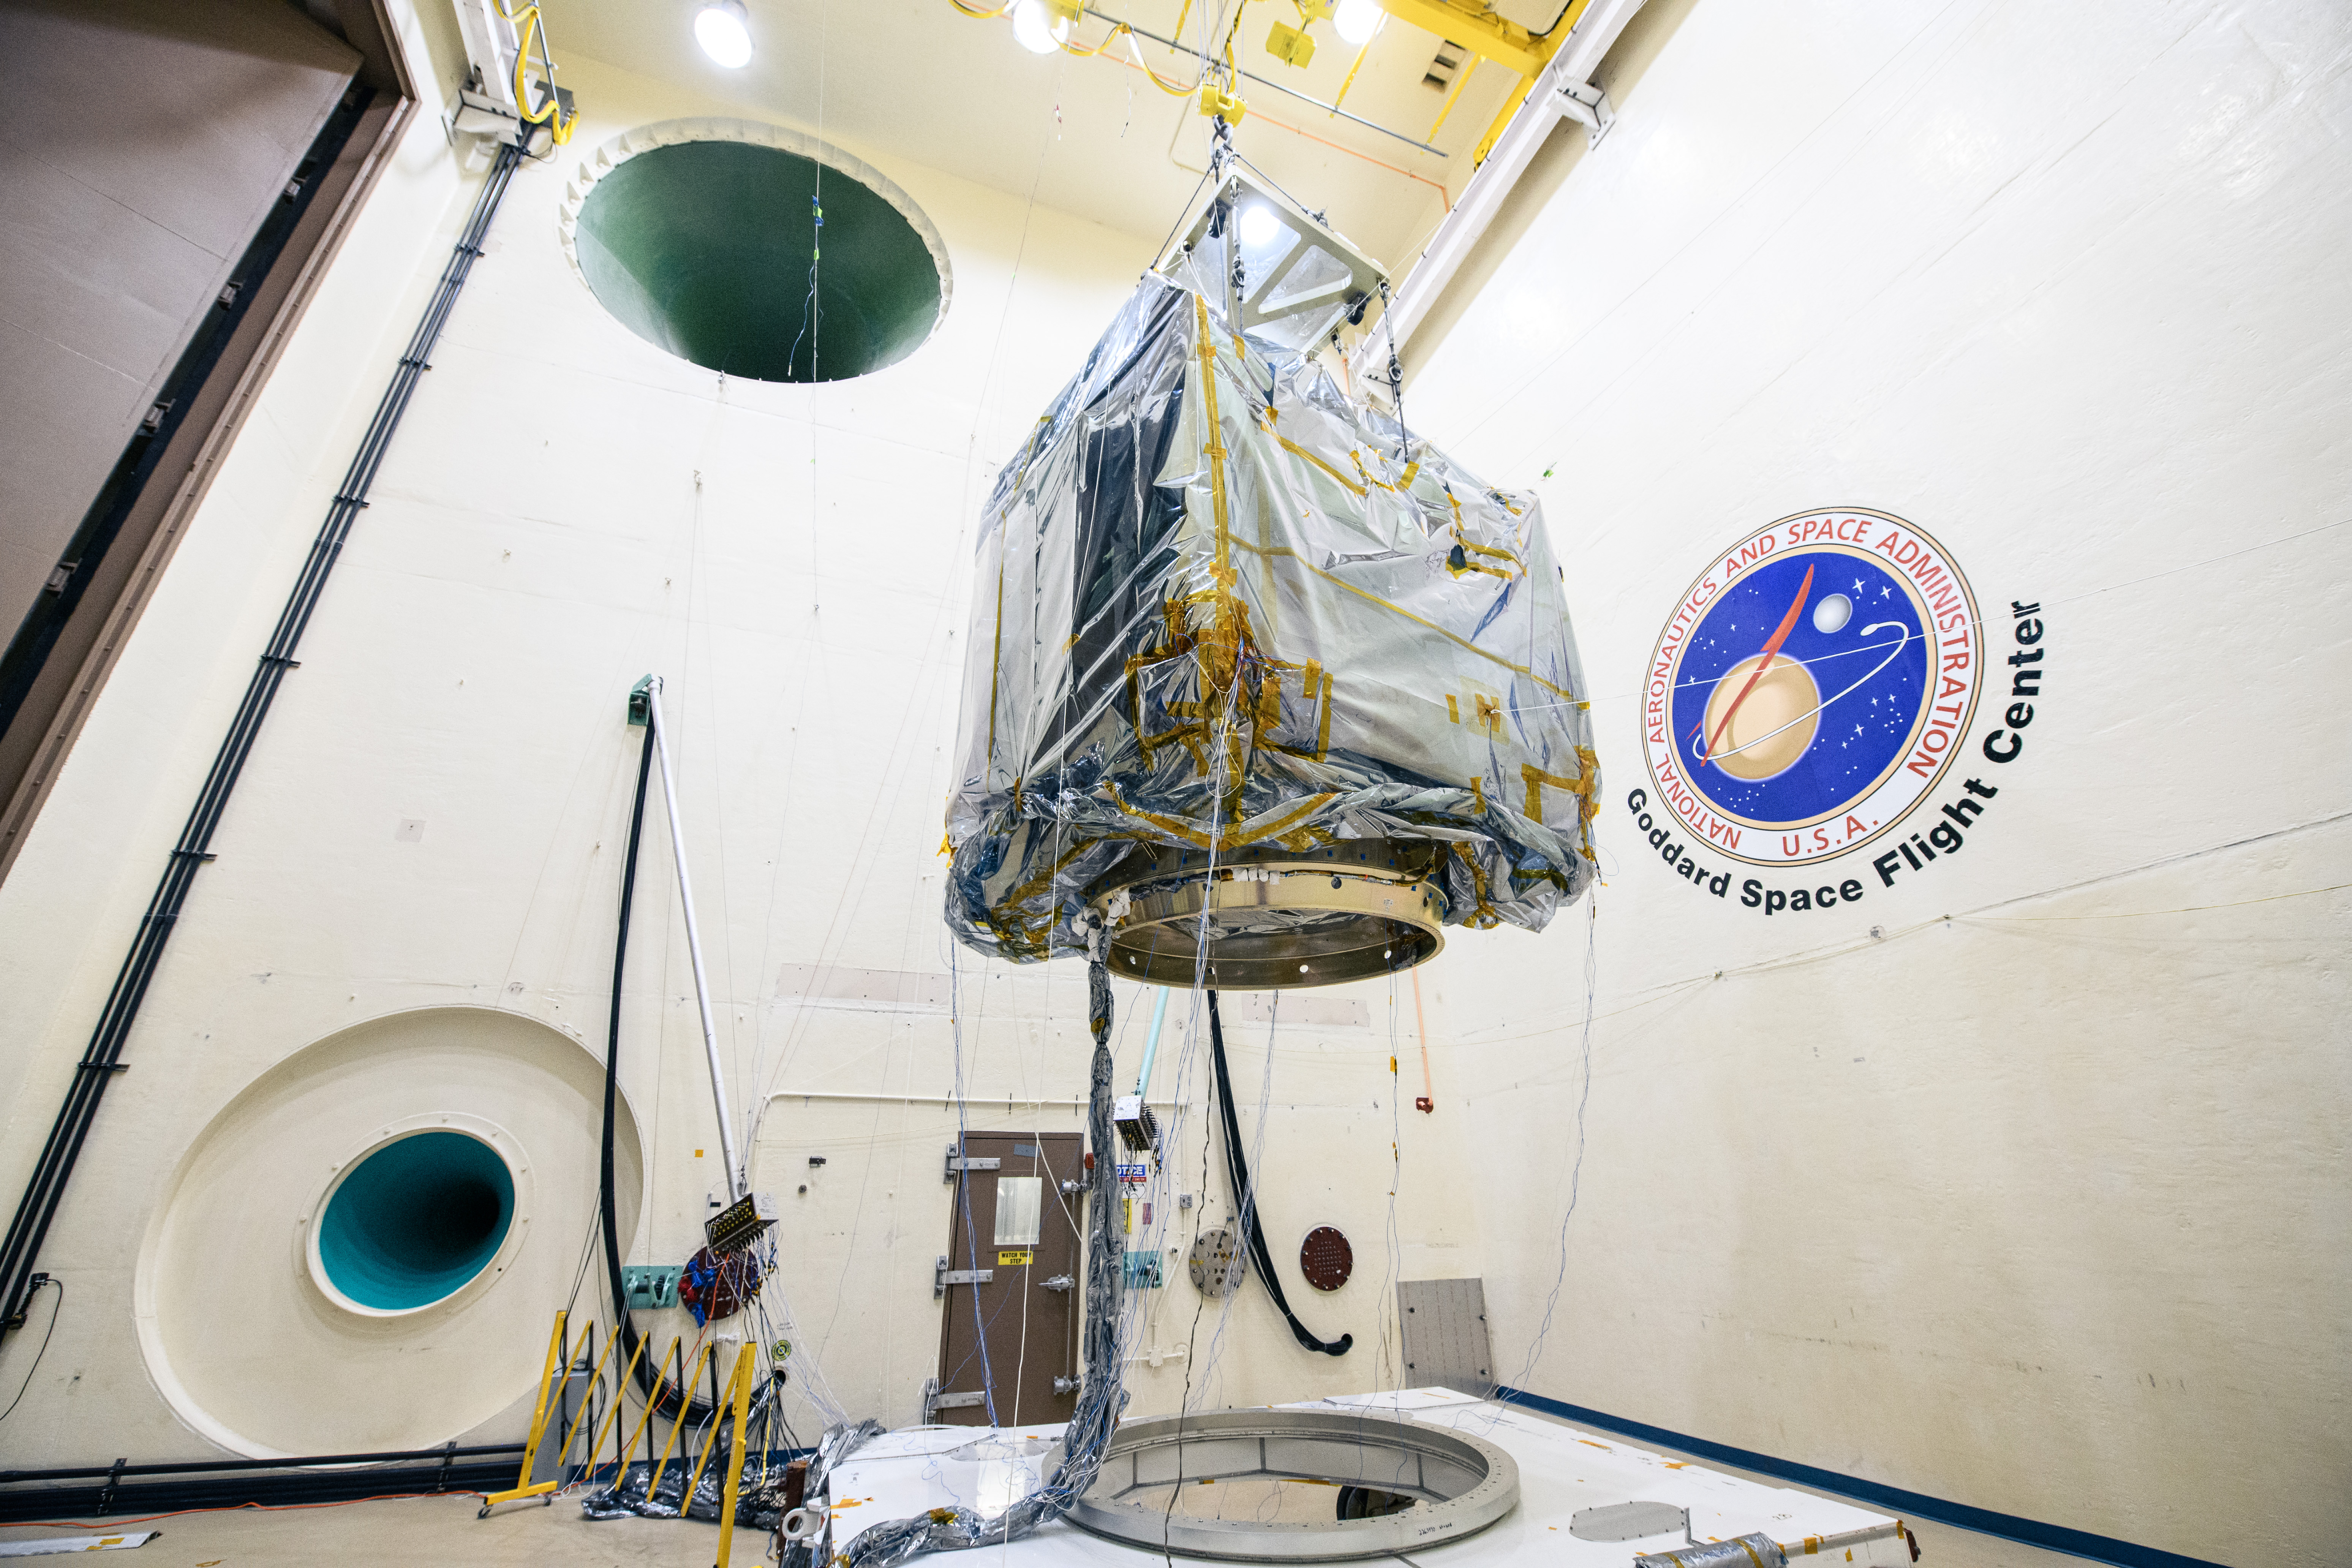

The Plankton, Aerosol, Cloud, ocean Ecosystem (PACE) observatory suspended for acoustic testing in the acoustic test facility at NASA's Goddard Space Flight Center in Greenbelt, Maryland on April 17th, 2023. PACE's unprecedented spectral coverage will provide the first-ever global measurements designed to identify phytoplankton community composition. The mission will make global ocean color measurements, using the Ocean Color Instrument (OCI), to provide extended data records on ocean ecology and global biogeochemistry along with polarimetry measurements, using the Spectro-polarimeter for Planetary Exploration (SPEXone) and the Hyper Angular Research Polarimeter (HARP2) to provide extended data records on clouds and aerosols. The Earth-observing satellite mission, built at Goddard Space Flight Center in Greenbelt, MD, will continue and advance observations of global ocean color, biogeochemistry, and ecology, as well as the carbon cycle, aerosols and clouds.

Credit: NASA / Denny Henry